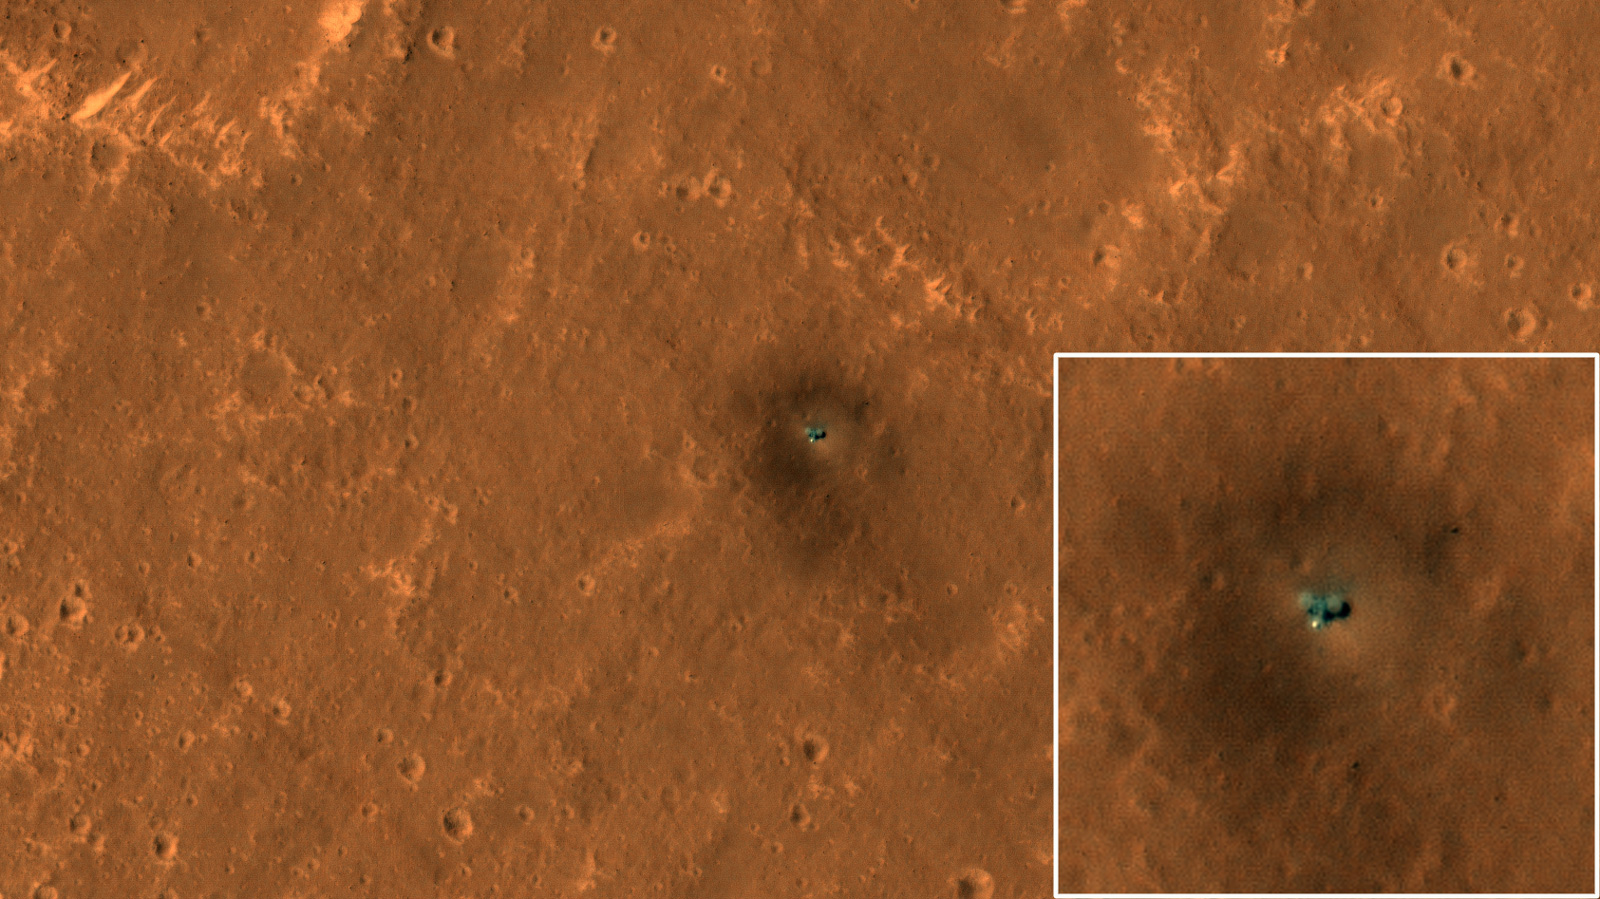

The Best View of InSight

The HiRISE camera on NASA’s Mars Reconnaissance Orbiter got its best view yet of the agency’s InSight lander on Sept. 23, 2019.

HiRISE has been monitoring InSight’s landing site on the Red Planet for changes such as dust-devil tracks (the slightly dark diagonals streaks crisscrossing the surface). This new image clearly shows the two circular solar panels on either side of the lander body. From end to end, the panels span 20 feet (6 meters); the image was taken from an elevation of 169 miles (272 kilometers) above the surface. The bright spot on the lower side of the spacecraft is the dome-shaped protective cover over InSight’s seismometer. Surrounding the spacecraft is a dark halo created by retrorocket thrusters scouring the surface during landing. Dark streaks seen crossing diagonally across the surface are dust-devil tracks.

Several factors make this image crisper than past images. For one thing, there’s less dust in the air this time of year compared to before. And shadows are offset from the lander because this is an oblique view looking west. Moreover, the lighting was better for avoiding the bright reflections from the lander or its solar panels that have obscured surrounding pixels in other images. The seismometer cover to the south of the lander is still bright because its dome shape always produces a mirror-like reflection over some small area.

NASA’s Jet Propulsion Laboratory in Pasadena, California, manages both the orbiter and lander missions for NASA’s Science Mission Directorate in Washington. JPL is a division of Caltech. The University of Arizona in Tucson operates HiRISE, which was built by Ball Aerospace & Technologies Corp. in Boulder, Colorado.

Credit: NASA/JPL-Caltech/University of Arizona